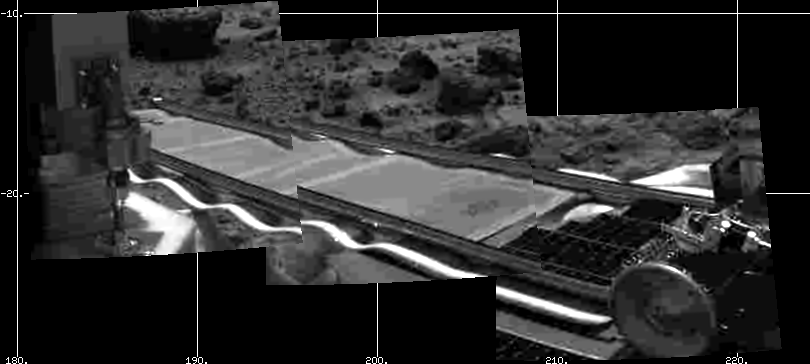

Pathfinder Ramp Deploy Image

Mars Pathfinder’s forward rover ramp can be seen successfully unfurled in this image, taken at the end of Sol 2 by the Imager for Mars Pathfinder (IMP). This ramp was not used for the deployment of the microrover Sojourner, which occurred at the end of Sol 2. Sojourner can be seen still latched to one of the lander’s petals, waiting for the command sequence that would execute its descent off of the lander’s petal. The imager helped Pathfinder scientists determine whether to deploy the rover using the forward or backward ramps and the nature of the first rover traverse.

Mars Pathfinder is the second in NASA’s Discovery program of low-cost spacecraft with highly focused science goals. The Jet Propulsion Laboratory, Pasadena, CA, developed and manages the Mars Pathfinder mission for NASA’s Office of Space Science, Washington, D.C.

Photojournal note: Sojourner spent 83 days of a planned seven-day mission exploring the Martian terrain, acquiring images, and taking chemical, atmospheric and other measurements. The final data transmission received from Pathfinder was at 10:23 UTC on September 27, 1997. Although mission managers tried to restore full communications during the following five months, the successful mission was terminated on March 10, 1998.

Credit: NASA/JPL